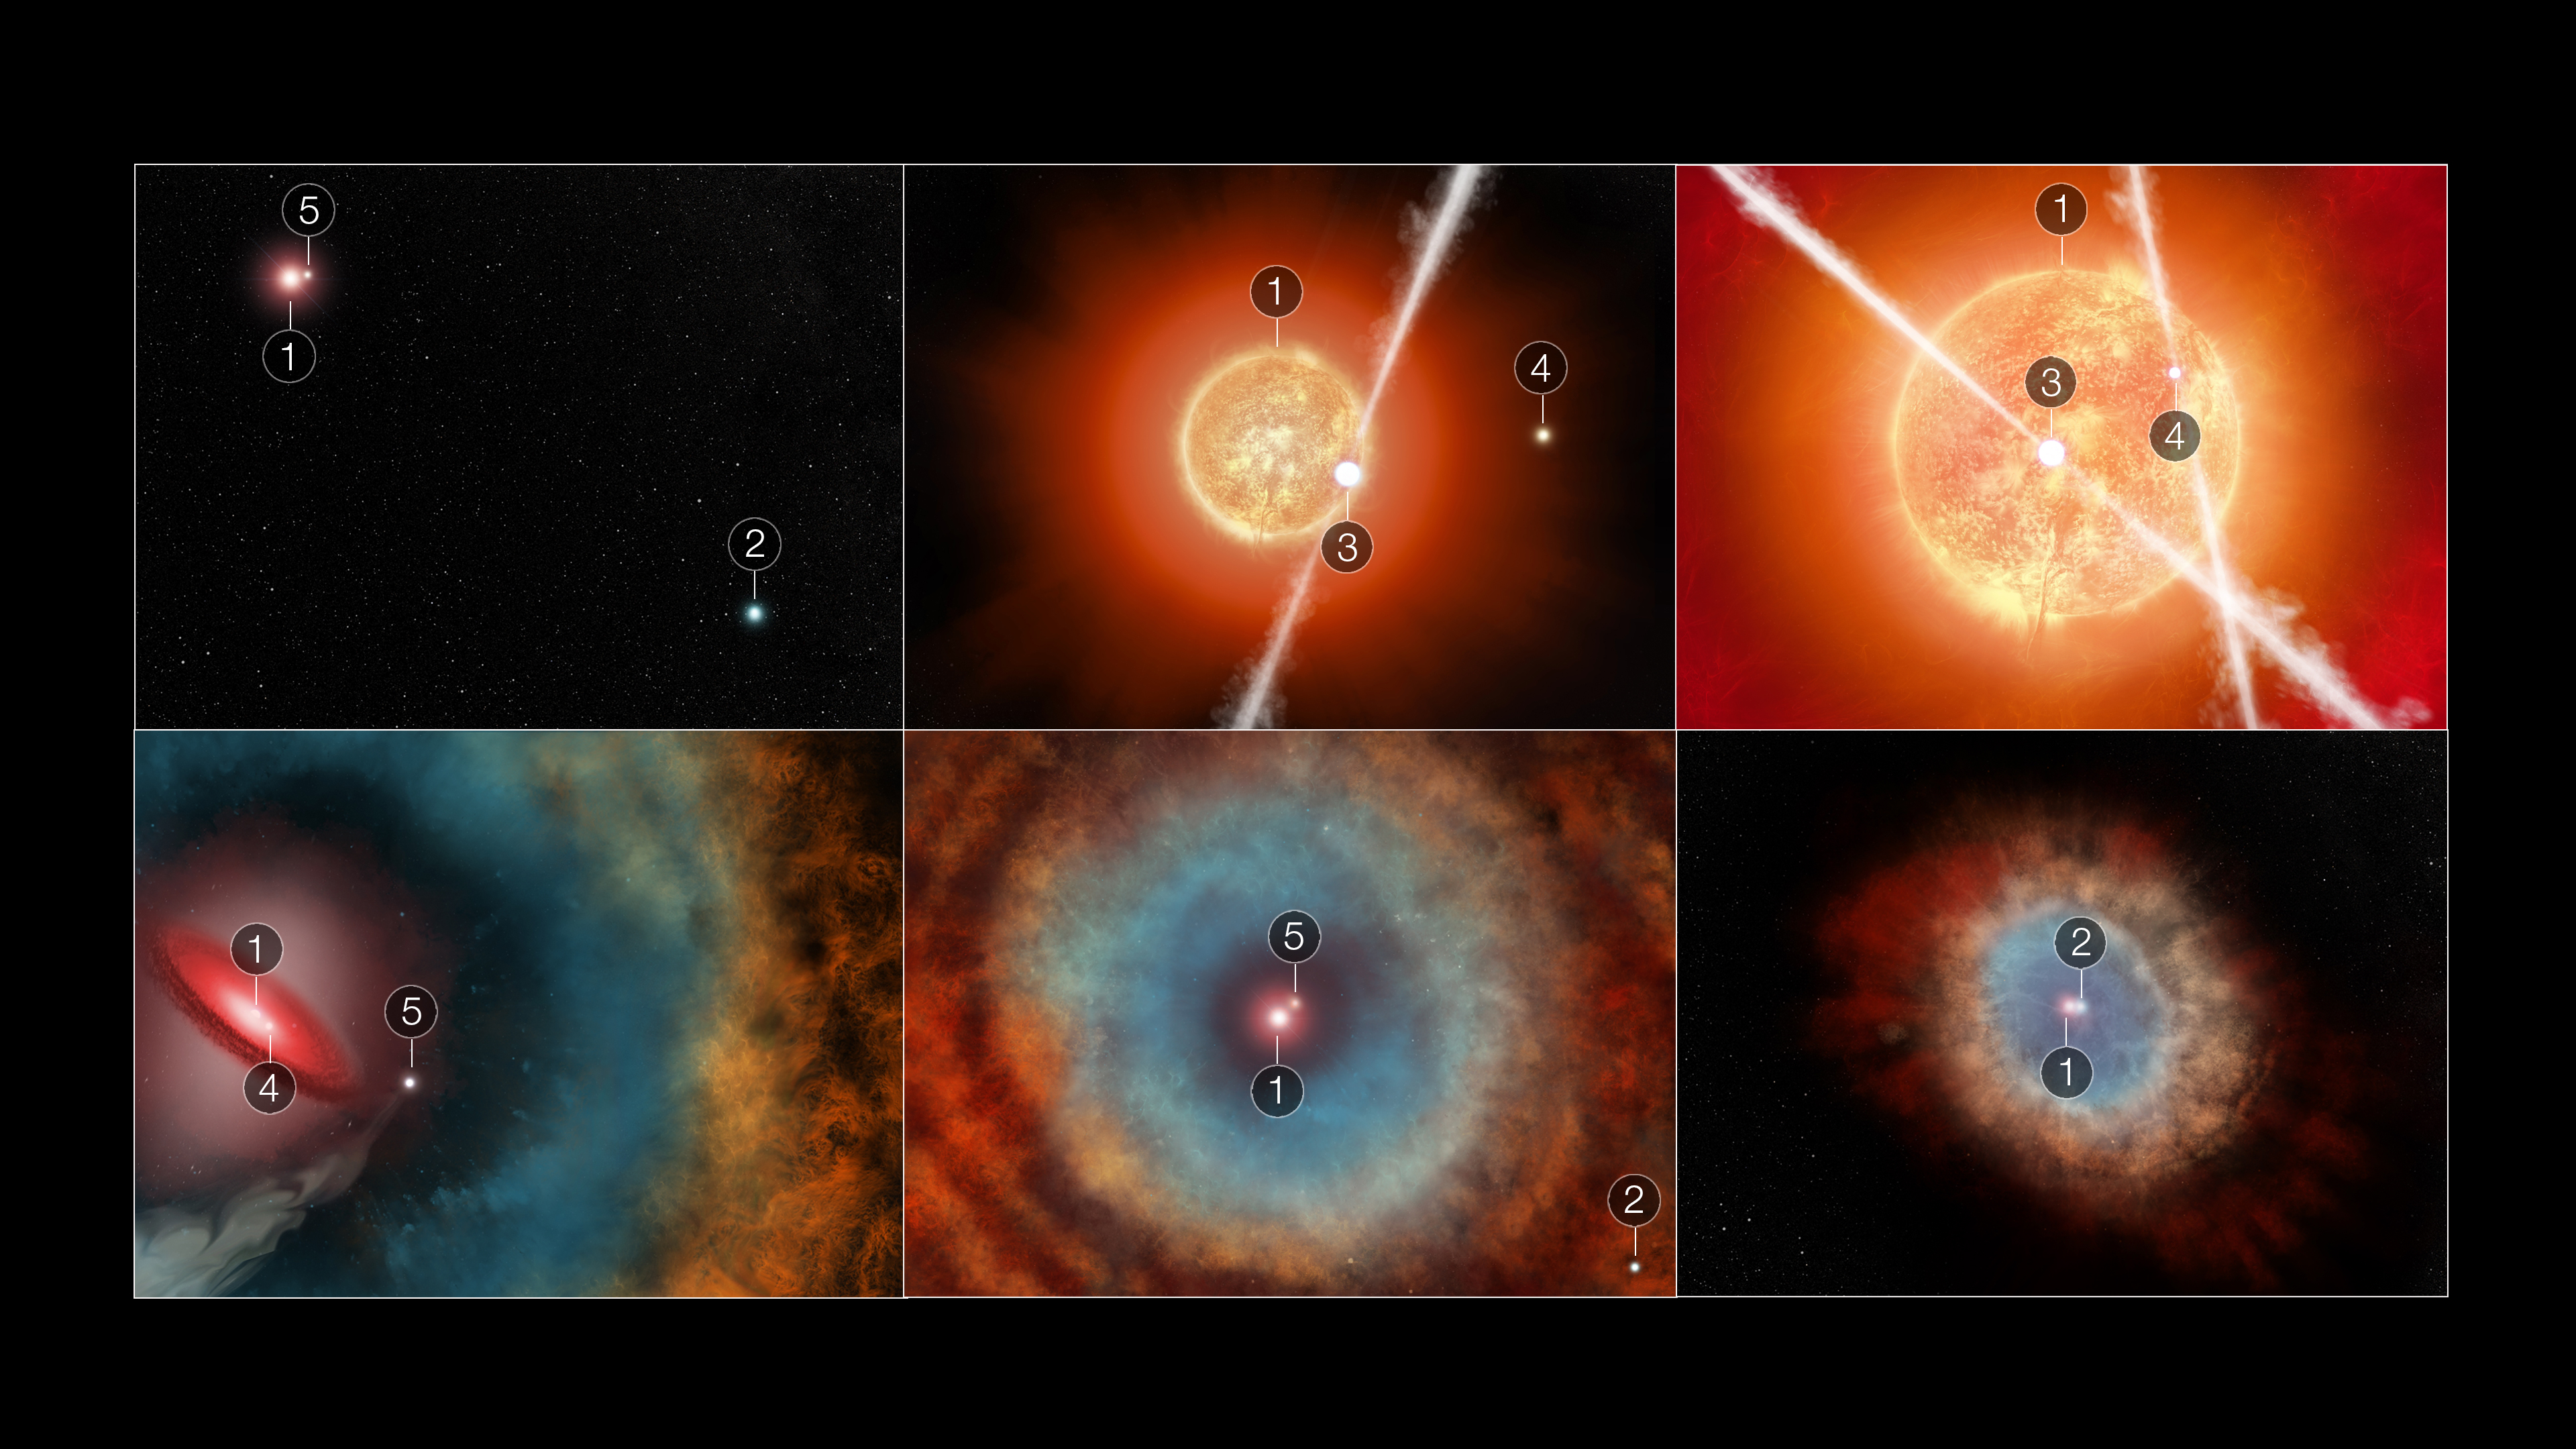

Illustration of Star Interactions in the Southern Ring Nebula

How did all the “partygoers” – up to five stars – create the Southern Ring Nebula? Let’s hit “rewind” and replay the interactions that might have created the scene!

First, it’s important to know that none of these illustrations are properly scaled, and three or as many as four of the stars would be too small and dim to appear in Webb’s image. Second, star 1 and star 2 are the only stars we see in the sixth and final panel above. The remaining “guests” will be known as stars 3, 4, and 5. They are all much less massive – in other words far smaller and dimmer – than stars 1 and 2.

The first illustration shows a wider field. Star 1, the most massive of this group of five stars, is the fastest to age and is responsible for creating the planetary nebula. Star 2 very slowly orbits star 1, which is easier to see in the last panel. All is relatively quiet at this stage as they orbit one another, though there is another star on the scene, number 5. It orbits star 1 far more tightly than star 2 does.

Cue the action! The second panel zooms way in on the scene – and two other companions appear in view. Star 1 has begun to swell as it ages rapidly, swallowing star 3. Through gravity, star 3 starts to draw in material from star 1 and launches jets in both directions. Star 4 is close by, but not yet interacting.

The third panel shows how much star 1 has expanded as it ages. Two companions also enter the mix. Stars 3 and 4 have sent off a series of bipolar jets. As these two stars interact, the jets they sent out are tumbled, which leads to the irregular, wavy edges of the gas and dust ejected by aging star 1. Both companions 3 and 4 are interacting within the gas and dust star 1 has ejected.

In panel 4, we zoom out to see more of the scene. Ultraviolet light and a fast, spherical wind from the newly exposed ultra-hot core of star 1 is helping to carve out its previously ejected gas and dust, creating a bubble-like cavity. There is also a leftover disk of material from the previous interactions with star 3. Star 3 is no longer visible, but star 5 is now in view. It has a wider orbit and is drawing “lines” through the ejected gas and dust from star 1 as it orbits, like a knife through a bowl of icing.

Now, it’s time to zoom out even wider! At this stage, we’re getting closer to a view of the planetary nebula we see today. The fifth panel shows the same trio – stars 1 and 2 with star 5. Now, to mix it up again: As it orbits, star 5 continues to interact with the ejected gas and dust that slowly travels farther and farther from star 1 into the surrounding space, generating the system of large rings seen in the outer nebula.

The sixth panel portrays the scene as we observe it today – by zooming all the way out, we see only stars 1 and 2 in the Southern Ring Nebula.

Now that you’re oriented, read the full recap of the potential events.

Credit: Illustration: NASA, ESA, CSA, STScI, Elizabeth Wheatley (STScI)